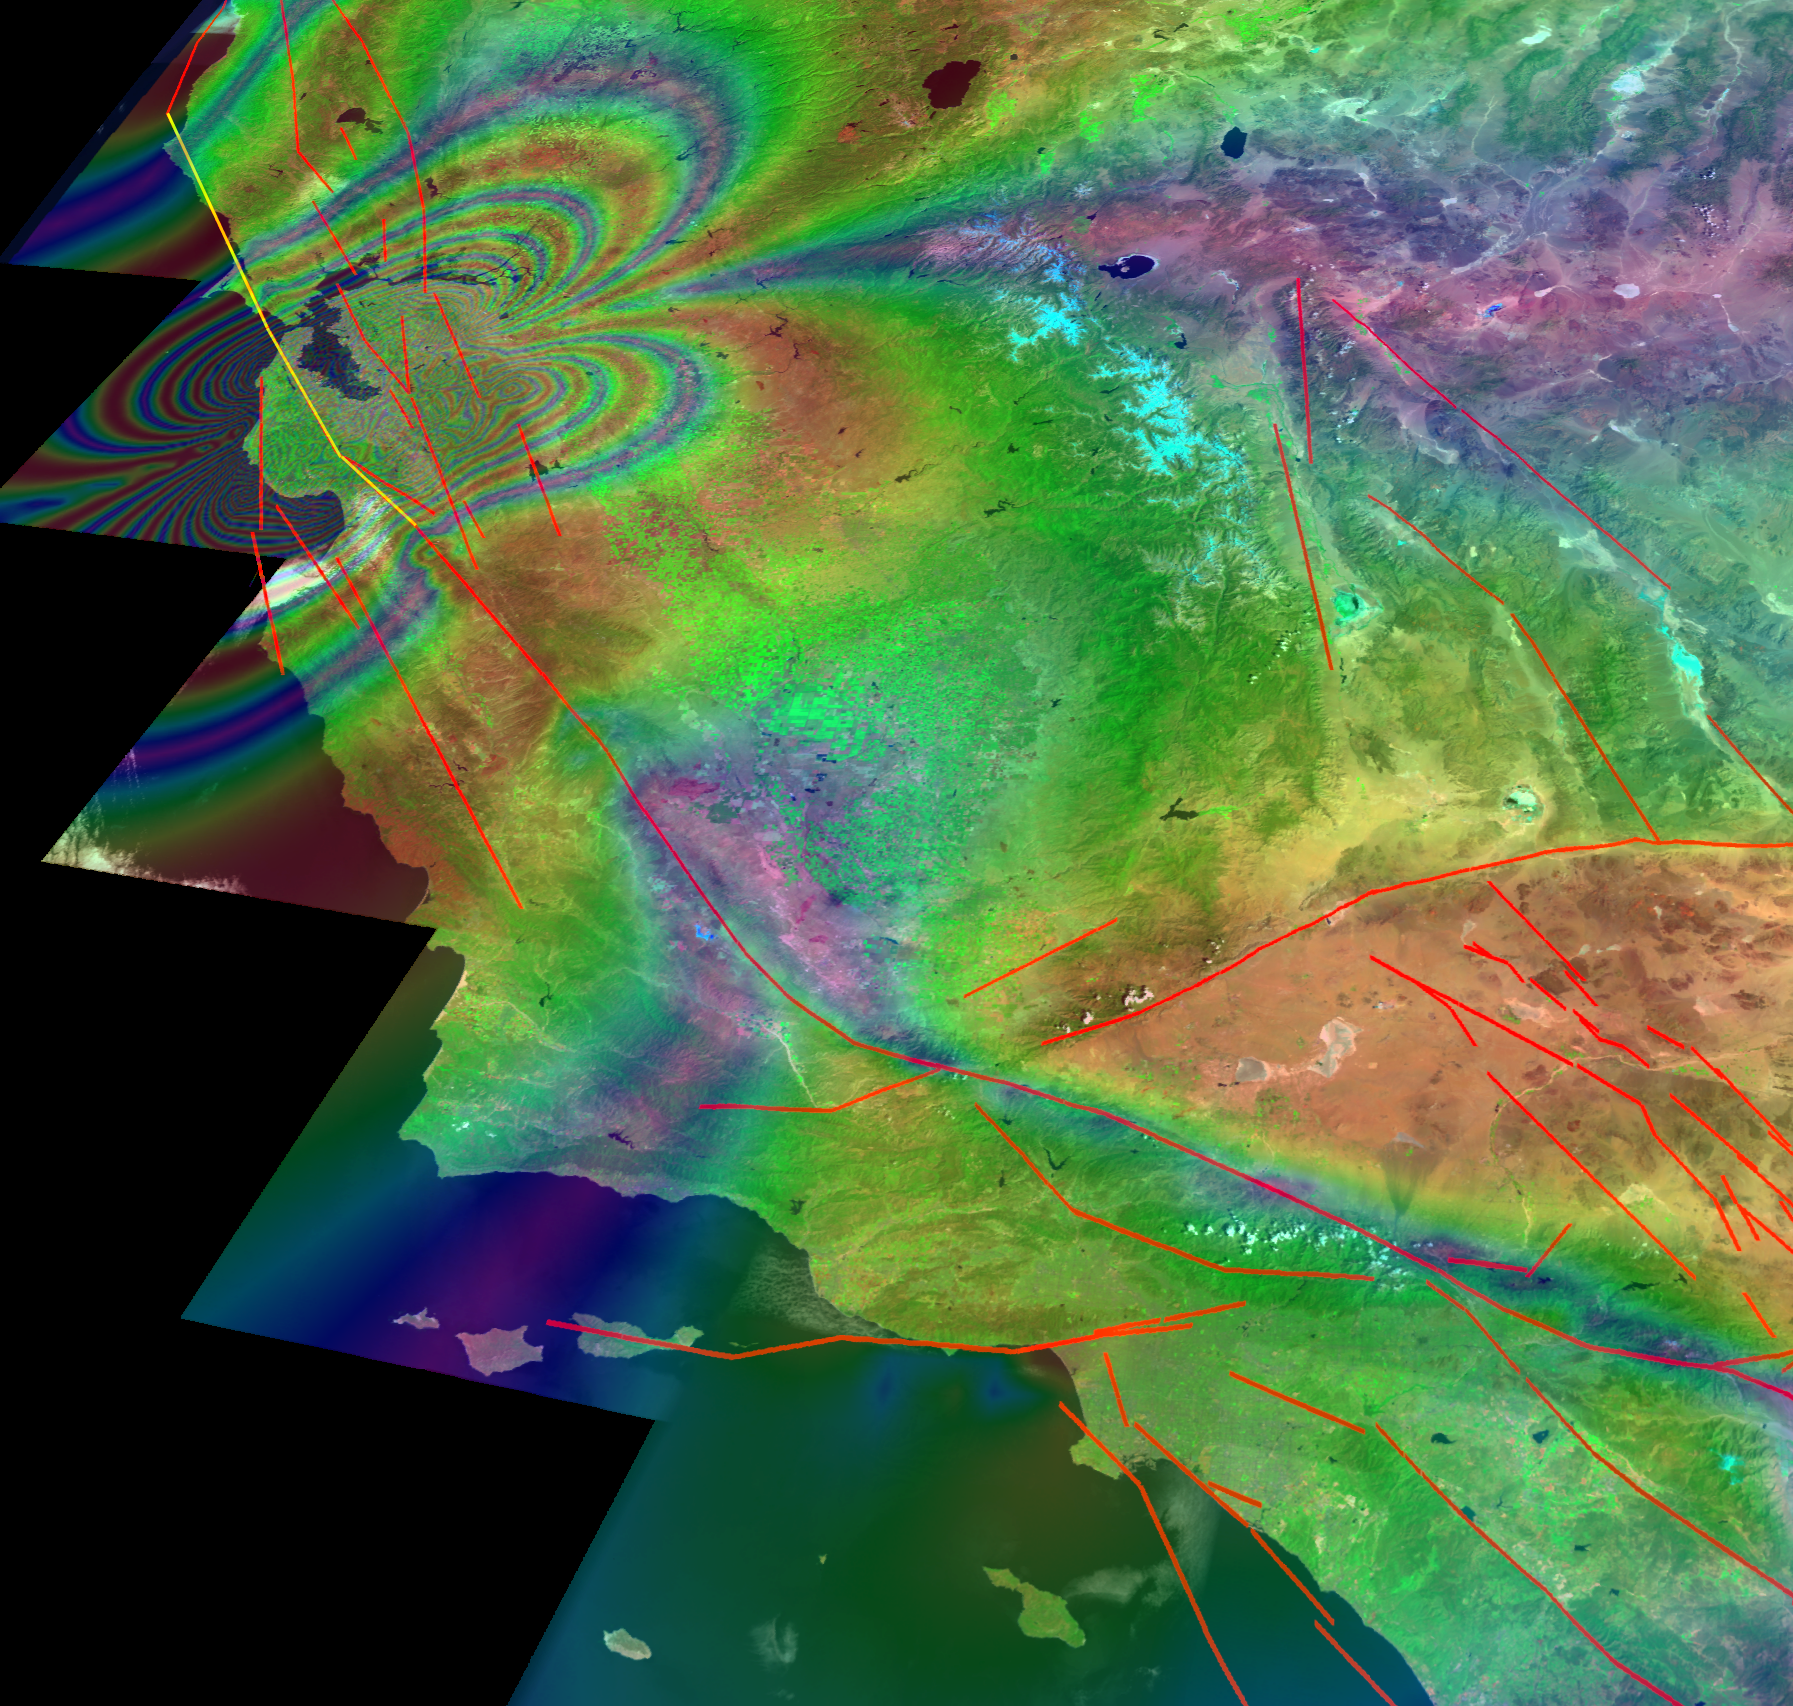

New Forecast of San Francisco Earthquake Risk

This illustration depicts synthetic aperature radar patterns of seismic deformations associated with a model earthquake on the San Francisco section of the San Andreas Fault (depicted in yellow). Each complete interferometric fringe color cycle corresponds to a displacement of 56 millimeters (2.2 inches).

A new computer simulation developed by scientists from JPL; the University of California, Davis; and other institutions concludes the region has a 25 percent chance of a magnitude 7 or greater earthquake in the next 20 years, and a roughly 1 percent chance of such an earthquake each year, according to the “Virtual California” computer simulation.

The Virtual California approach to earthquake forecasting is similar to the computer models used for weather forecasting. A previous forecast of earthquake hazards, the Working Group on California Earthquake Probabilities, used records of past earthquakes to calculate the probability of future ones.

The Virtual California model includes 650 segments representing the major fault systems in California, including the San Andreas fault responsible for the 1906 San Francisco earthquake. The simulation takes into account the gradual movement of faults and how they interact with each other.

The researchers used the model to simulate 40,000 years of earthquakes in California. They found almost 400 major (magnitude 7 or above) earthquakes at an average interval of 101 years. The simulation data indicates a 25 percent chance of another such earthquake in the next 20 years, a 50 percent chance in the next 45 years and a 75 percent chance by 2086.

About the animation:
This is an example of a 1000-year simulation produced by the computer code “Virtual California” visually rendered by the RIVA software. The map is a LandSat image of California, and the black lines represent the major strike-slip earthquake faults. In the model, the faults are divided into 650 segments, each approximately 10 km long, and exactly 15 km deep. After the movie is started, the viewer will see a series of “butterfly” images of various sizes centered on the faults. The butterflies represent the displacement of the ground surface as they would be reconstructed from observations taken by an interferometric radar satellite having a radar wavelength of 5.7 cm. The sizes of the butterflies are related to the sizes of the earthquakes they represent. The color contours can be interpreted as a kind of contour map of the change in ground displacement due to an earthquake, with each color cycle (i.e., red-blue-red) representing 5.7 cm of displacement along the line of sight to the spacecraft. The displacement changes are computed over a time interval of 5 years, and each movie frame represents an advance of 1 year in the ground displacement. The viewer can easily see that an important characteristic of the earthquakes in the simulation is the clustering of the earthquake butterflies in space and time. Clustering of this type is also seen in real earthquakes, and the simulations tell us that it is due to the elastic interactions between fault segments, combined with the nonlinear nature of the friction law governing slip on each fault segment.

Credit: NASA/JPL/UCDavis